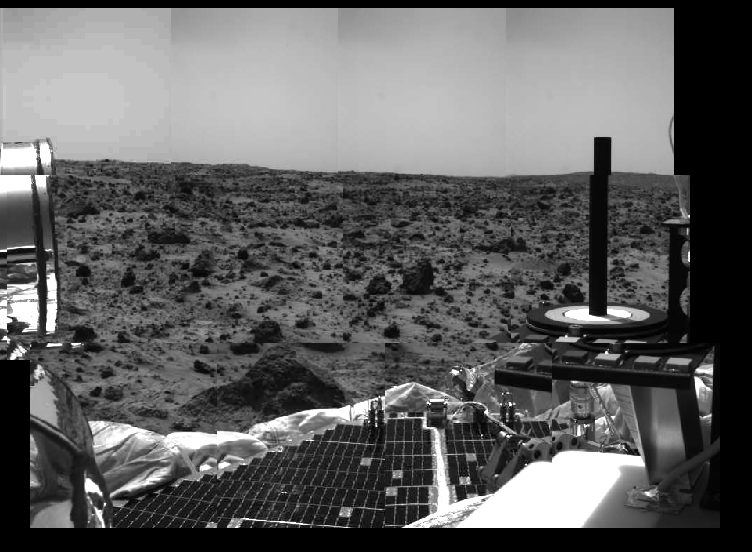

Radiation Calibration Targets

Several prominent features of Mars Pathfinder and surrounding terrain are seen in this image, taken by the Imager for Mars Pathfinder on July 4 (Sol 1), the spacecraft’s first day on the Red Planet. Portions of a lander petal are at the lower part of the image. At the left, the mechanism for the high-gain antenna can be seen. The dark area along the right side of the image represents a portion of the low-gain antenna. The radiation calibration target is at the right. The calibration target is made up of a number of materials with well-characterized colors. The known colors of the calibration targets allow scientists to determine the true colors of the rocks and soils of Mars. Three bull’s-eye rings provide a wide range of brightness for the camera, similar to a photographer’s grayscale chart. In the middle of the bull’s-eye is a 5-inch tall post that casts a shadow, which is distorted in this image due to its location with respect to the lander camera.

A large rock is located at the near center of the image. Smaller rocks and areas of soil are strewn across the Martian terrain up to the horizon line.

Mars Pathfinder is the second in NASA’s Discovery program of low-cost spacecraft with highly focused science goals. The Jet Propulsion Laboratory, Pasadena, CA, developed and manages the Mars Pathfinder mission for NASA’s Office of Space Science, Washington, D.C.

Photojournal note: Sojourner spent 83 days of a planned seven-day mission exploring the Martian terrain, acquiring images, and taking chemical, atmospheric and other measurements. The final data transmission received from Pathfinder was at 10:23 UTC on September 27, 1997. Although mission managers tried to restore full communications during the following five months, the successful mission was terminated on March 10, 1998.

Credit: NASA/JPL/University of Arizona